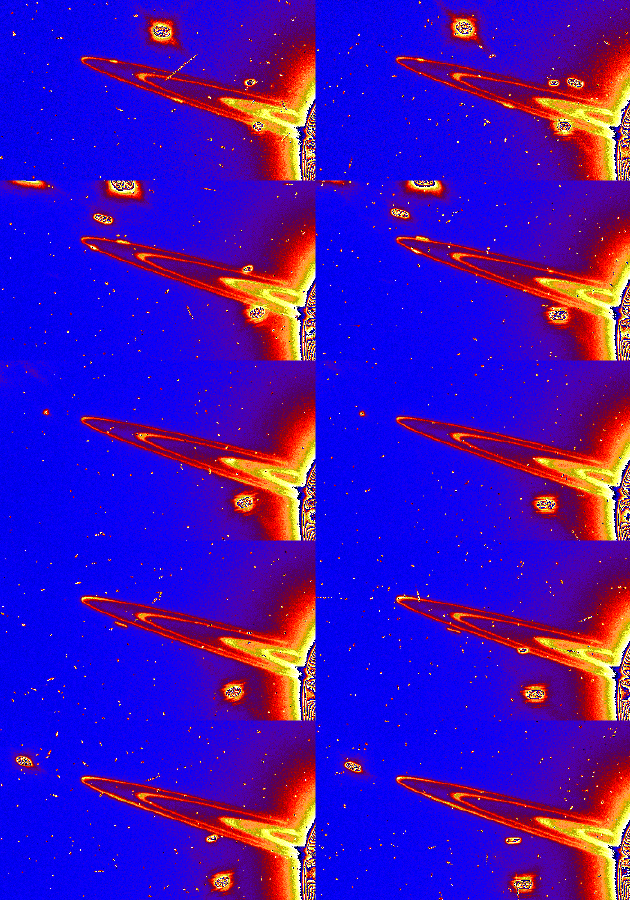

Moons Around Saturn

This series of 10 Hubble Space Telescope images captures several small moons orbiting Saturn. Hubble snapped the five pairs of images while the Earth was just above the ring plane and the Sun below it. The telescope captured a pair of images every 97 minutes as it circled the Earth. Moving out from Saturn, the visible rings are: the broad C Ring, the Cassini Division, and the narrow F Ring.

The first pair of images shows the large, bright moon Dione, near the middle of the frames. Two smaller moons, Pandora (the brighter one closer to Saturn) and Prometheus, appear as if they’re touching the F Ring. In the second frame, Mimas emerges from Saturn’s shadow and appears to be chasing Prometheus.

In the second image pair, Mimas has moved towards the tip of the F Ring. Rhea, another bright moon, has just emerged from behind Saturn. Prometheus, the closest moon to Saturn, has rounded the F Ring’s tip and is approaching the planet. The slightly larger moon Epimetheus has appeared.

The third image pair shows Epimetheus, as a tiny dot just beyond the tip of the F Ring. Prometheus is in the lower right corner. An elongated clump or arc of debris in the F ring is seen as a slight brightening on the far side of this thin ring.

In the fourth image pair, Epimetheus, in the lower right corner, streaks towards Saturn. The long ring arc can be seen in both frames.

The fifth image pair again captures Mimas, beyond the tip of the F Ring. The same ring arc is still visible.

In addition to the satellites, a pair of stars can be seen passing behind the rings, appearing to move towards the lower left due to Saturn’s motion across the sky.

The images were taken Nov. 21, 1995 with Wide Field Planetary Camera-2.

The Wide Field/Planetary Camera 2 was developed by the Jet Propulsion Laboratory and managed by the Goddard Space Flight Center for NASA’s Office of Space Science.

Credit: NASA/JPL/STScI